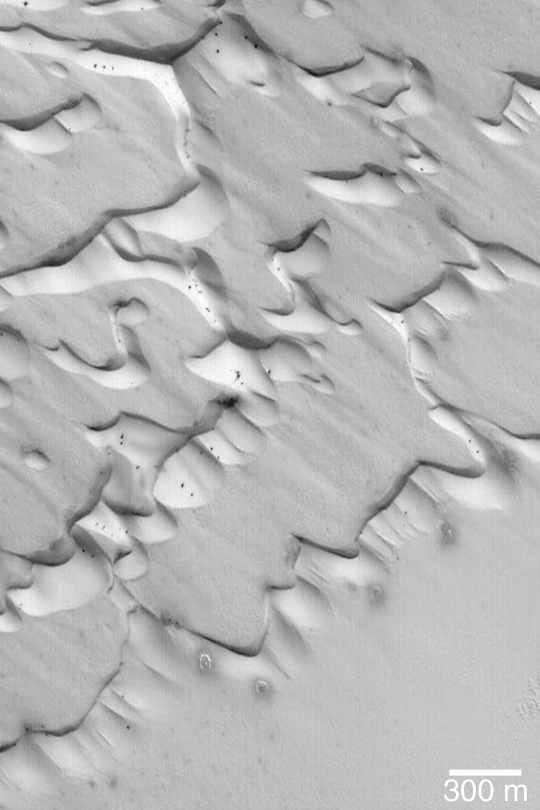

Frosted Chasma Boreale Dunes

MGS MOC Release No. MOC2-390, 13 June 2003

This is a Mars Global Surveyor (MGS) Mars Orbiter Camera (MOC) view of frost-covered sand dunes in Chasma Boreale in the early northern spring season. Dark spots, some of them with bright halos of re-precipitated frost, have formed as the dunes begin to defrost. Most of the frost is carbon dioxide which freezes out of the atmosphere during the cold martian polar winters. This picture is located near 84.7°N, 358.8°W, and is illuminated from the lower left.

Credit: NASA/JPL/Malin Space Science Systems